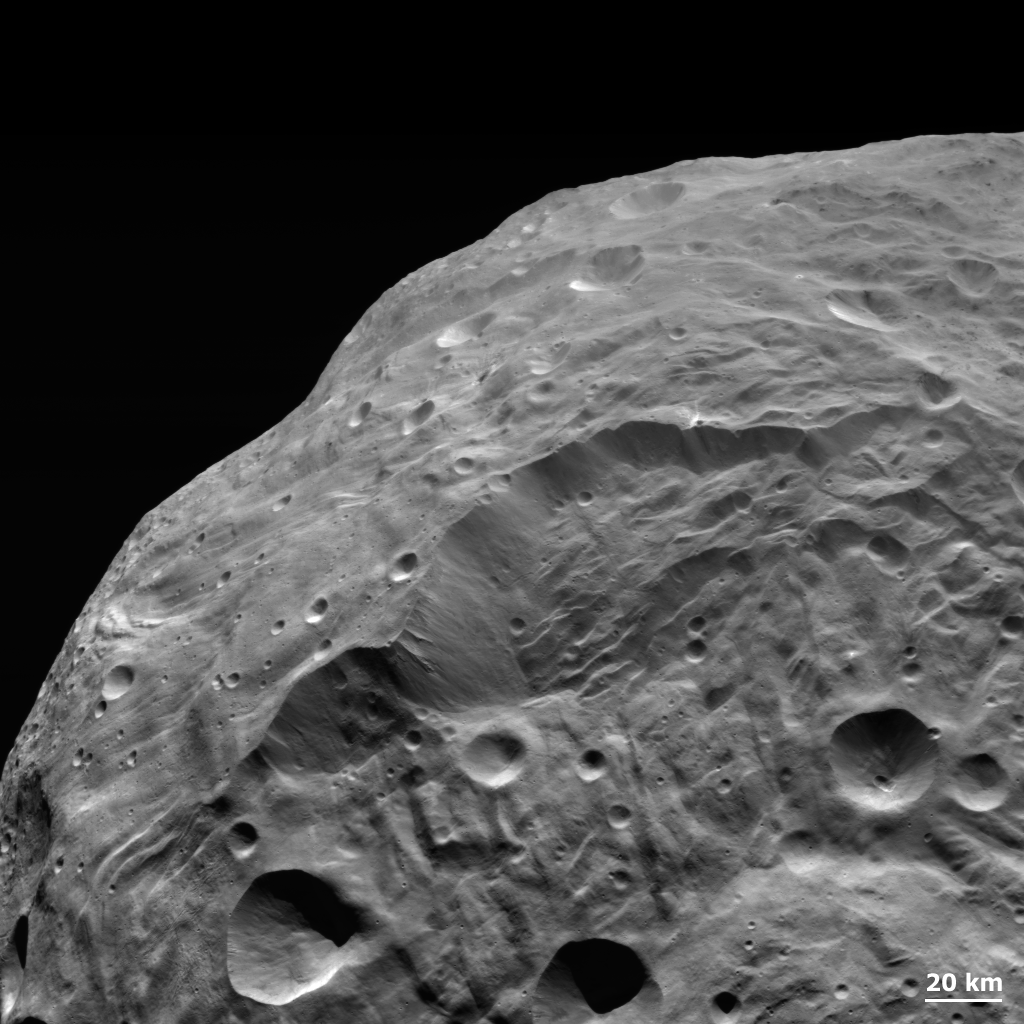

Landslides on Vesta

NASA’s Dawn spacecraft obtained this image of the giant asteroid Vesta with its framing camera on Aug. 26, 2011. This image was taken through the camera’s clear filter. The detail in this image shows a steep scarp with landslides and vertical craters in the scarp wall. The image has a resolution of about 260 meters per pixel.

The Dawn mission to Vesta and Ceres is managed by NASA’s Jet Propulsion Laboratory, a division of the California Institute of Technology in Pasadena, for NASA’s Science Mission Directorate, Washington. UCLA is responsible for overall Dawn mission science. The Dawn framing cameras were developed and built under the leadership of the Max Planck Institute for Solar System Research, Katlenburg-Lindau, Germany, with significant contributions by DLR German Aerospace Center, Institute of Planetary Research, Berlin, and in coordination with the Institute of Computer and Communication Network Engineering, Braunschweig. The Framing Camera project is funded by the Max Planck Society, DLR, and NASA/JPL.

Credit: NASA/JPL-Caltech/UCLA/MPS/DLR/IDA